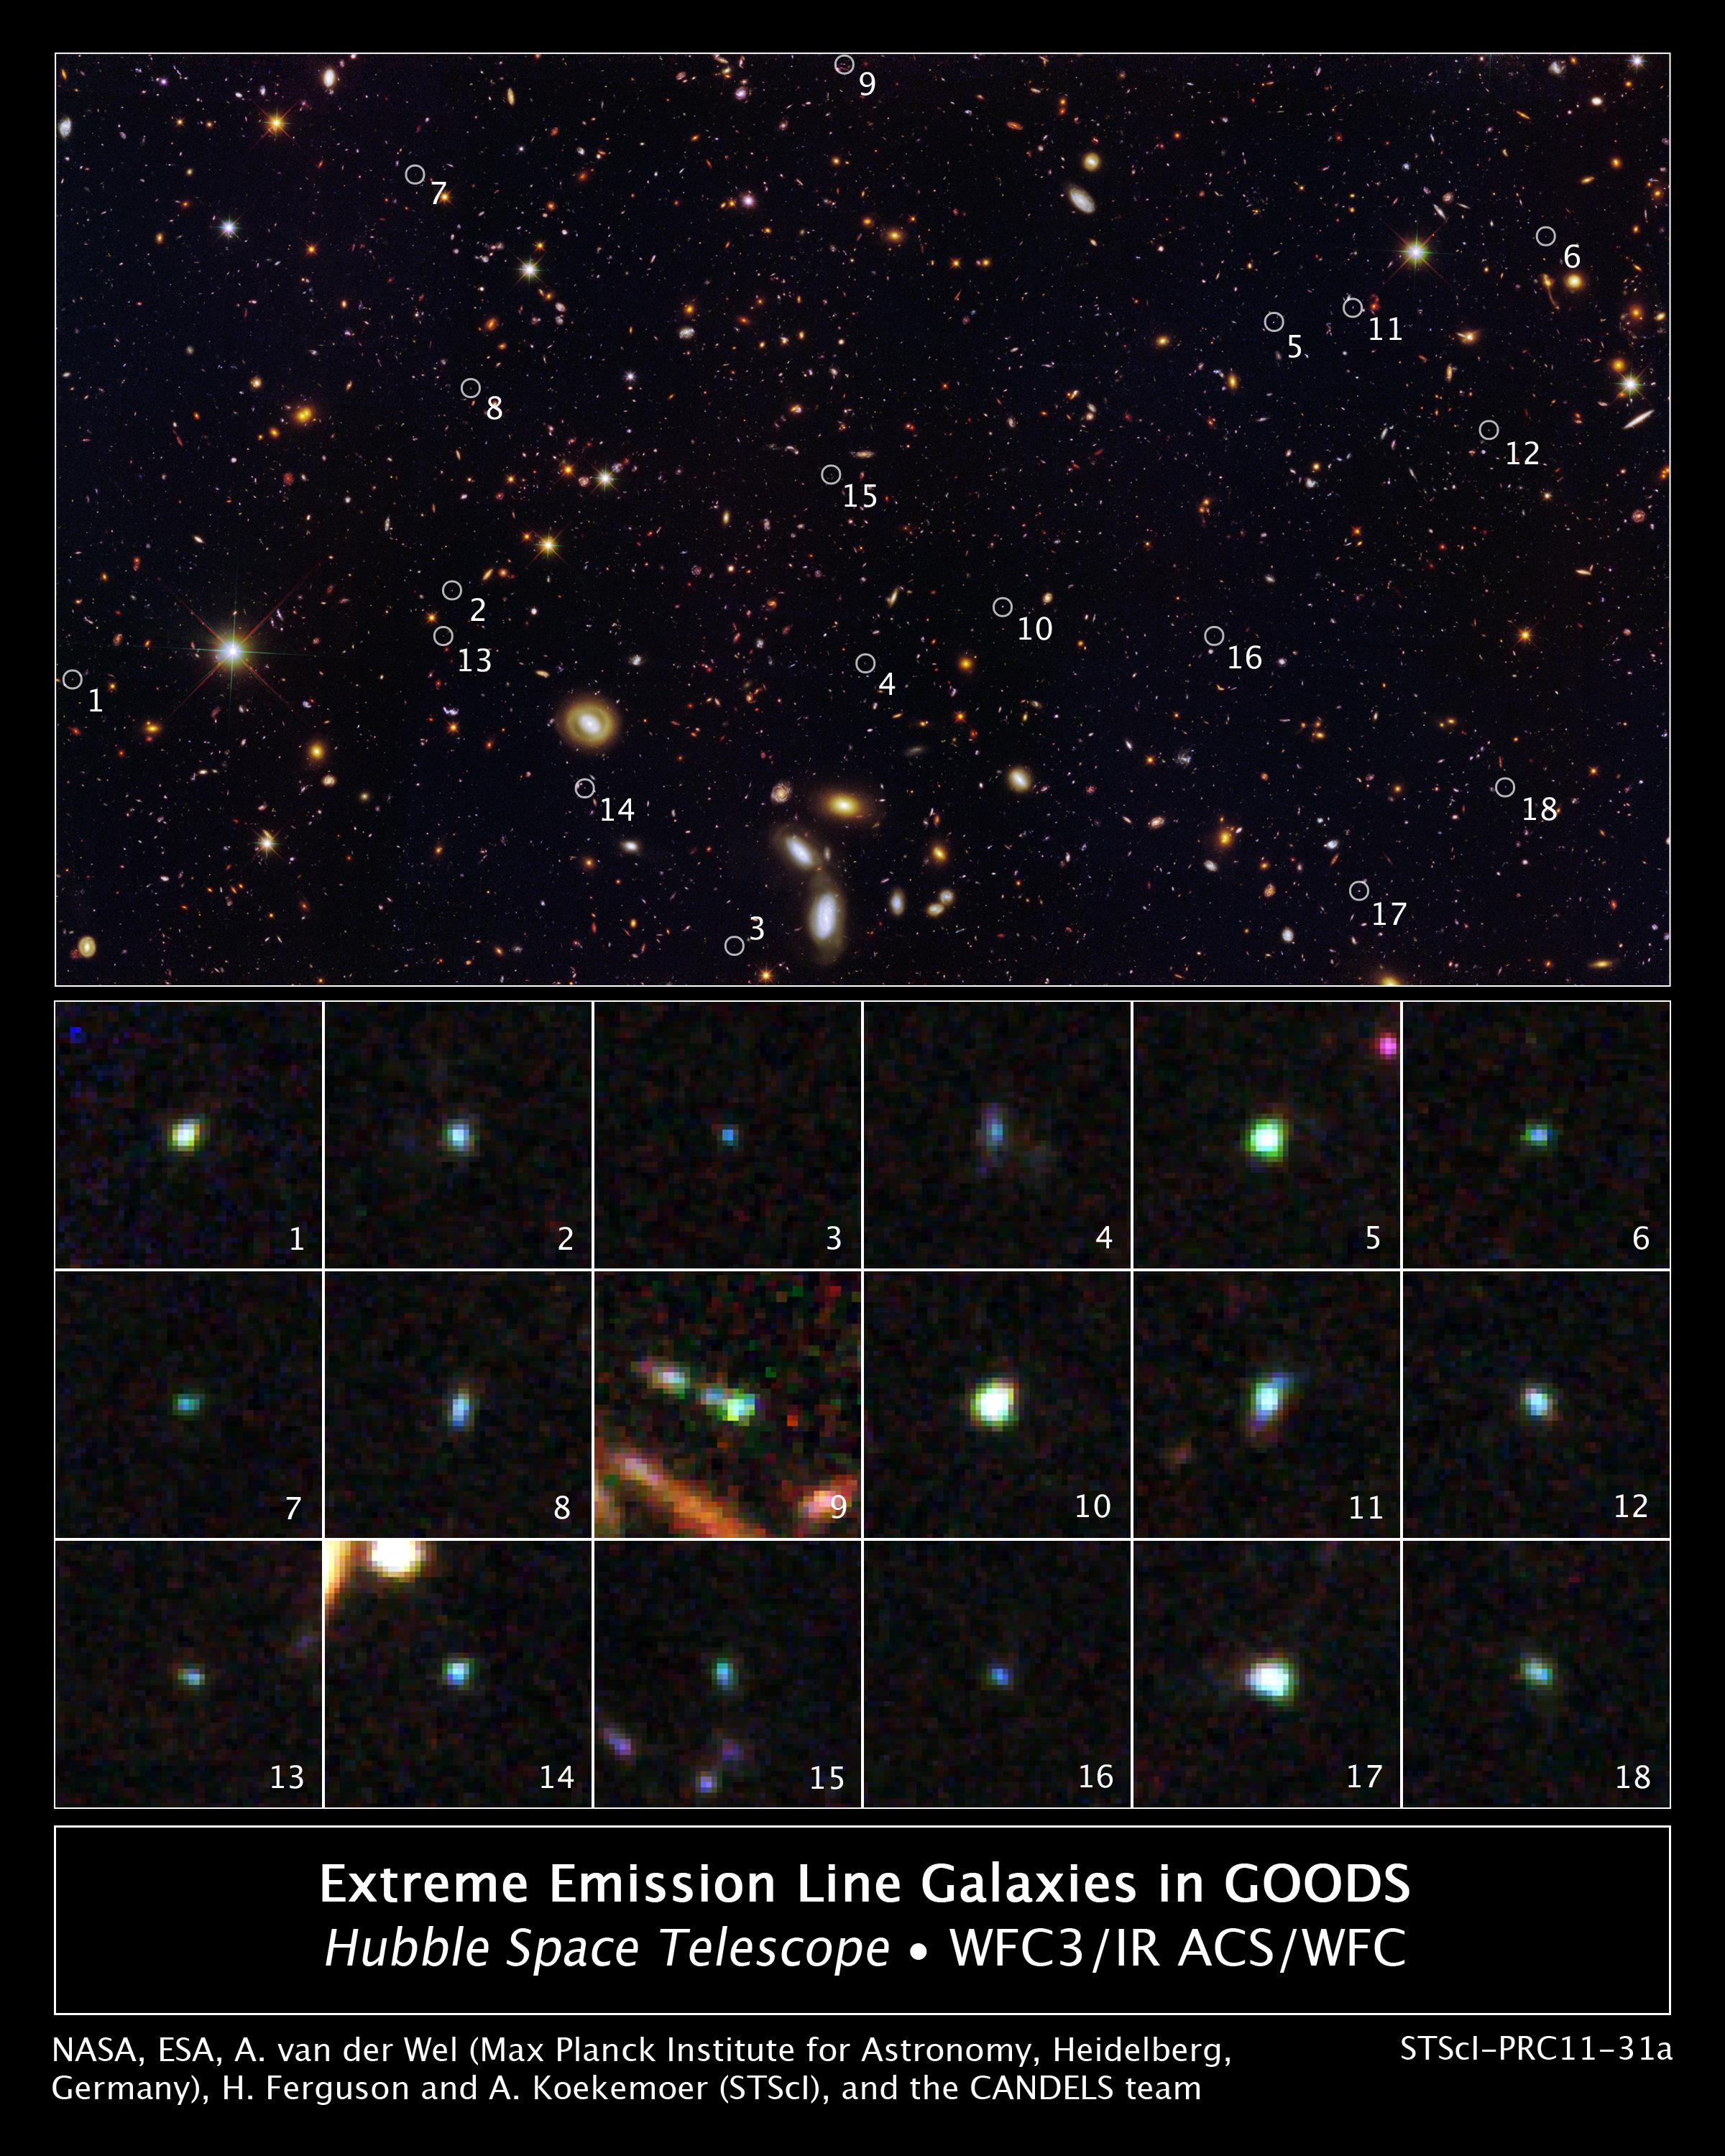

Tiny Galaxies Brimming with Star Birth in the GOODS Field

This image reveals 18 tiny galaxies uncovered by NASA's Hubble Space Telescope. The puny galaxies, shown in the postage-stamp-sized images, existed 9 billion years ago and are brimming with star birth.

The dwarf galaxies are typically a hundred times less massive than the Milky Way galaxy but are churning out stars at such a furious pace that their stellar content would double in just 10 million years. Hubble's Wide Field Camera 3 and Advanced Camera for Surveys spied the galaxies in the Great Observatories Origins Deep Survey (GOODS) field. The galaxies' locations in the GOODS field are marked by circles in the large image.

The galaxies stood out in the Hubble images because the energy from all the new stars caused the oxygen in the gas surrounding them to light up like a bright neon sign. The rapid star birth likely represents an important phase in the formation of dwarf galaxies, the most common galaxy type in the cosmos.

The galaxies are among 69 dwarf galaxies found in the GOODS and other fields.

Images of the individual galaxies were taken November 2010 to January 2011. The large image showing the locations of the galaxies was taken between September 2002 and December 2004, and between September 2009 and October 2009.

Credit: NASA, ESA, A. van der Wel (Max Planck Institute for Astronomy, Heidelberg, Germany), H. Ferguson and A. Koekemoer (Space Telescope Science Institute, Baltimore, Md.), and the CANDELS team